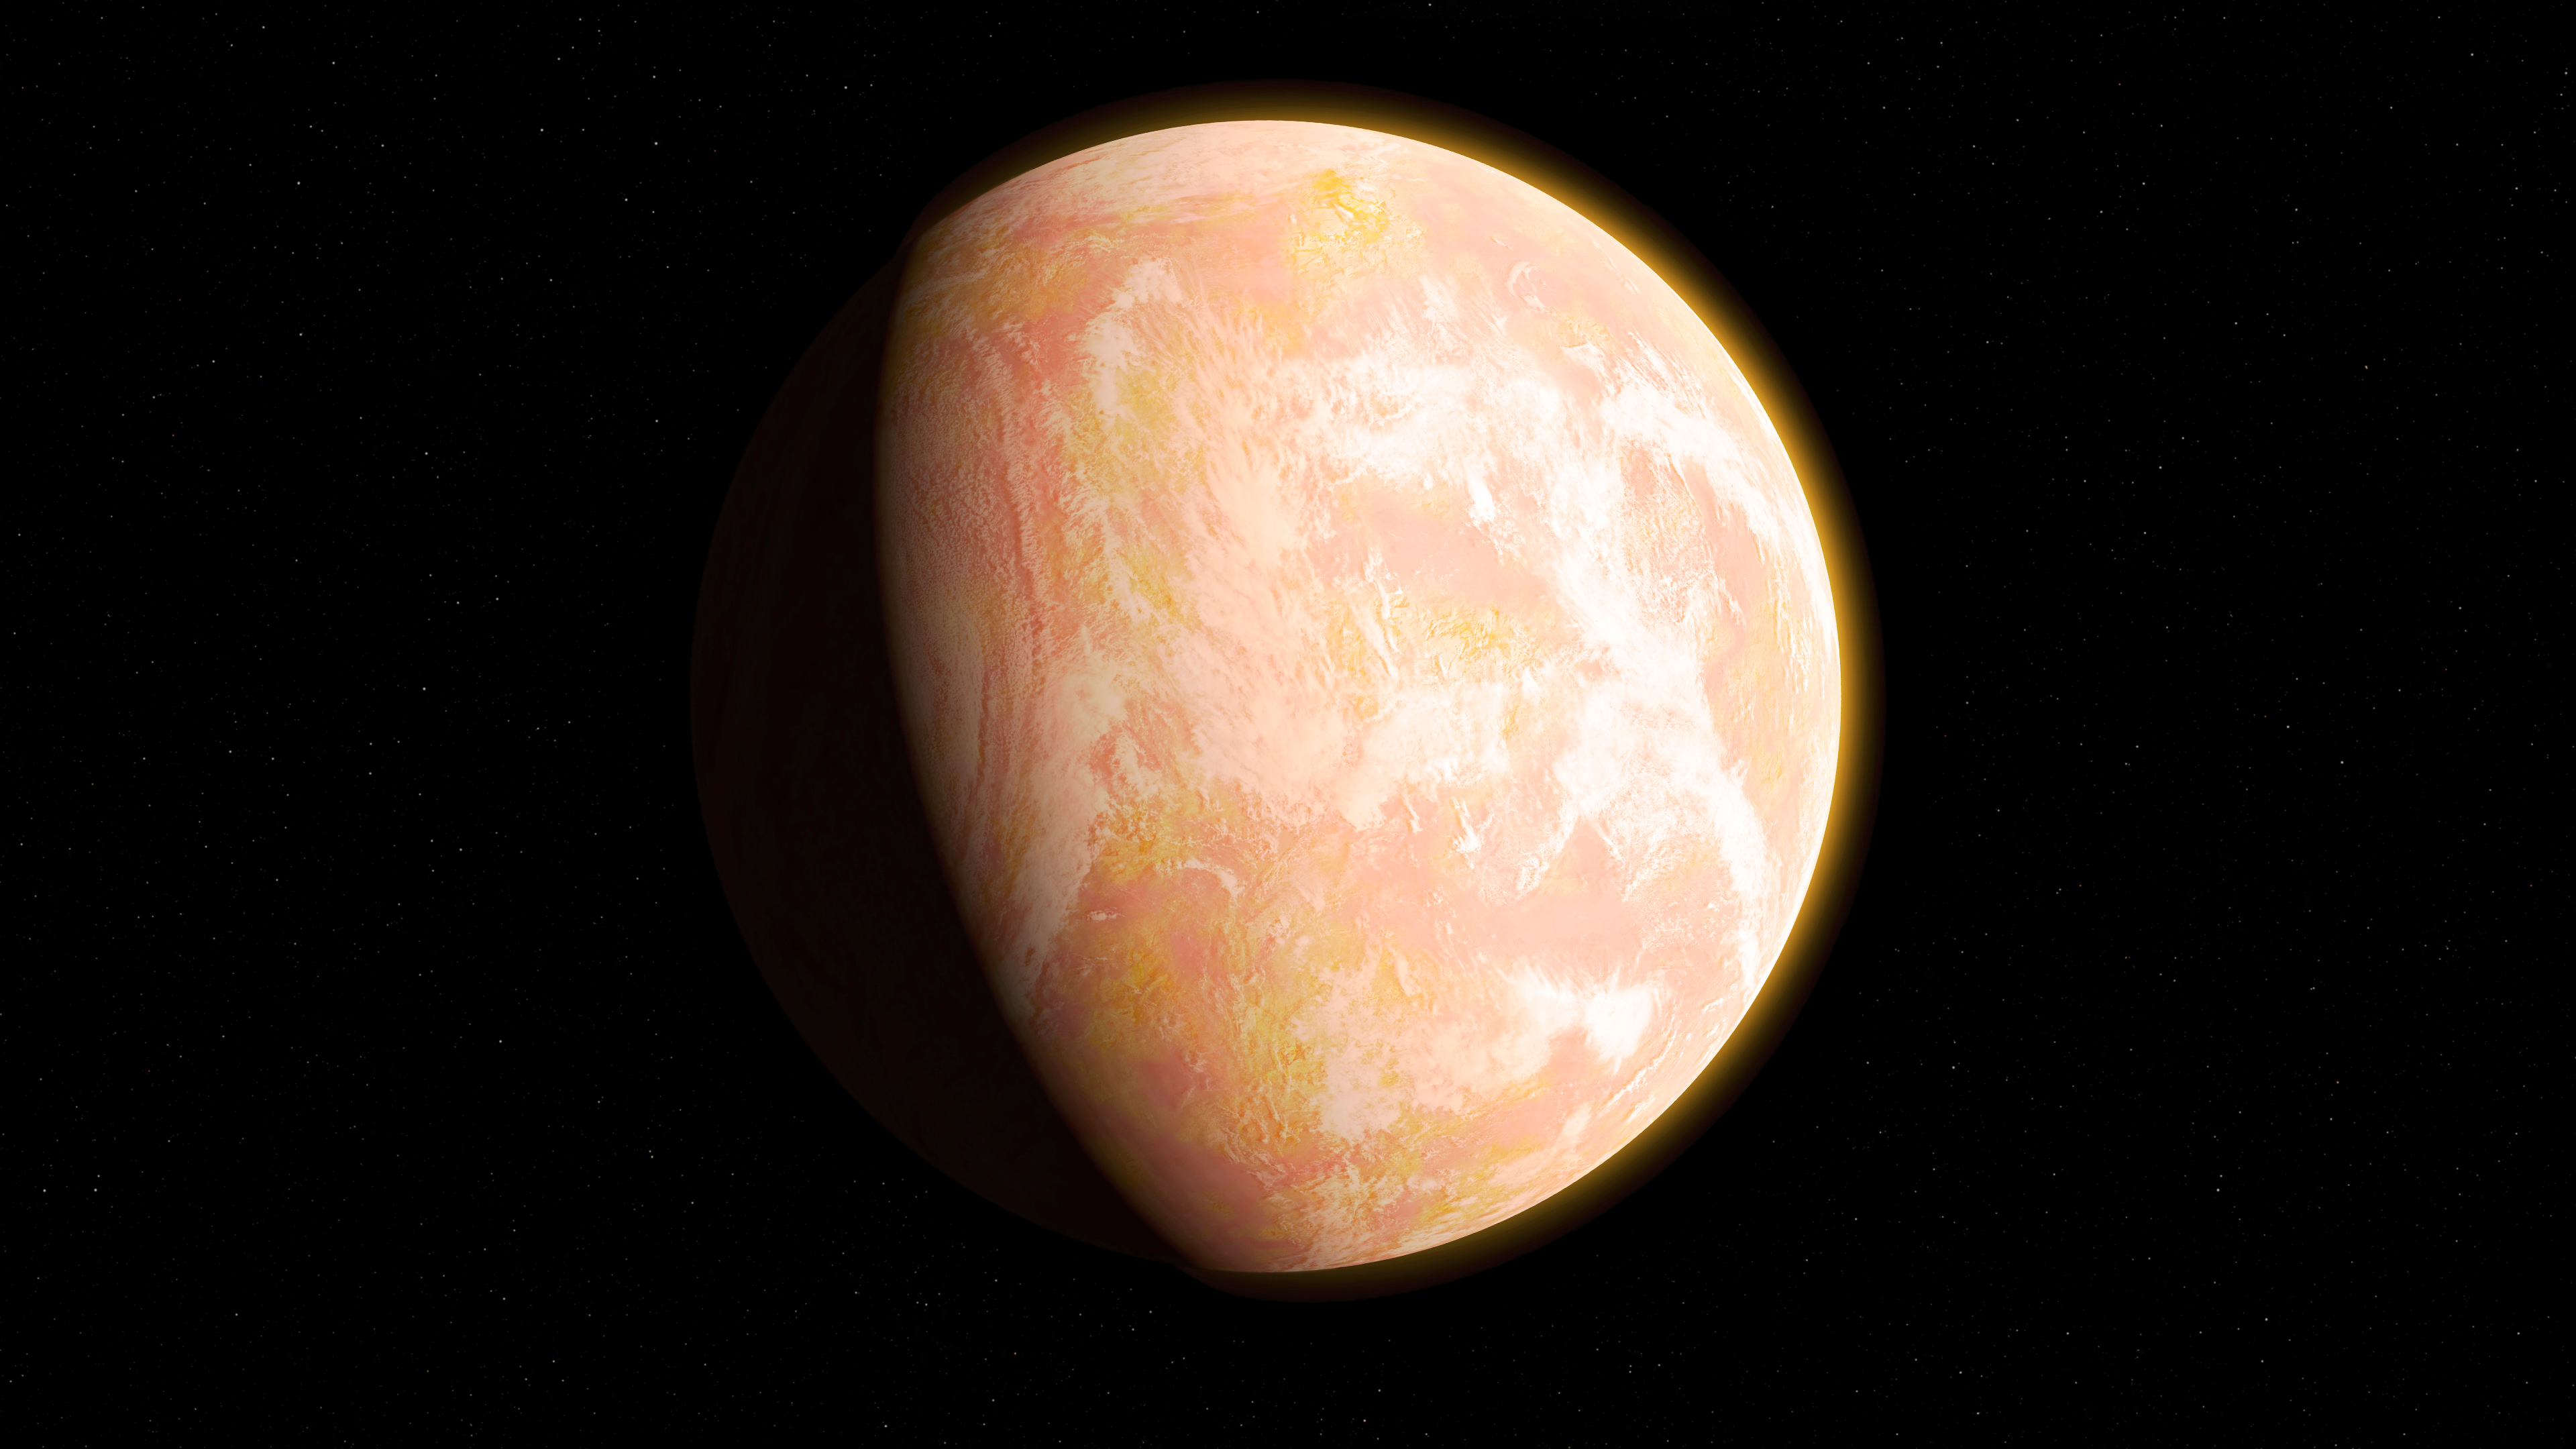

NASA Team Looks to Ancient Earth First to Study Hazy Exoplanets

“We like to say that Archean Earth is the most alien planet we have geochemical data for,” For astronomers trying to understand which distant planets might have habitable conditions, the role of atmospheric haze has been hazy. To help sort it out, a team of researchers has been looking to Earth – specifically Earth during the Archean era, an epic 1-1/2-billion-year period early in our planet’s history. Read more: go.nasa.gov/2kTBhPU Caption: When haze built up in the atmosphere of Archean Earth, the young planet might have looked like this artist's interpretation - a pale orange dot. A team led by Goddard scientists thinks the haze was self-limiting, cooling the surface by about 36 degrees Fahrenheit (20 Kelvins) – not enough to cause runaway glaciation. The team’s modeling suggests that atmospheric haze might be helpful for identifying earthlike exoplanets that could be habitable.

Credit: NASA’s Goddard Space Flight Center/Francis Reddy